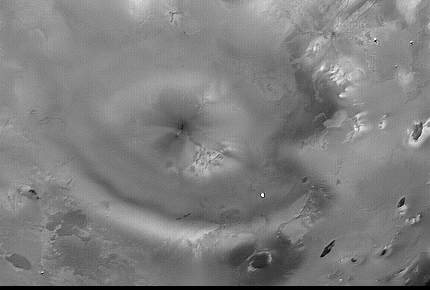

Io Pele Plume

Voyager 1 took this narrow-angle camera image on 5 March 1979 from a distance of 450,000 kilometers. At this geometry, the camera looks straight down through a volcanic plume at one of Io’s most active volcanos, Pele. The large heart-shaped feature is the region where Pele’s plume falls to the surface. At the center of the “heart” is the small dark fissure that is the source of the eruption. The Voyager Project is managed by the Jet Propulsion Laboratory for NASA’s Office of Space Science.

Credit: NASA/JPL